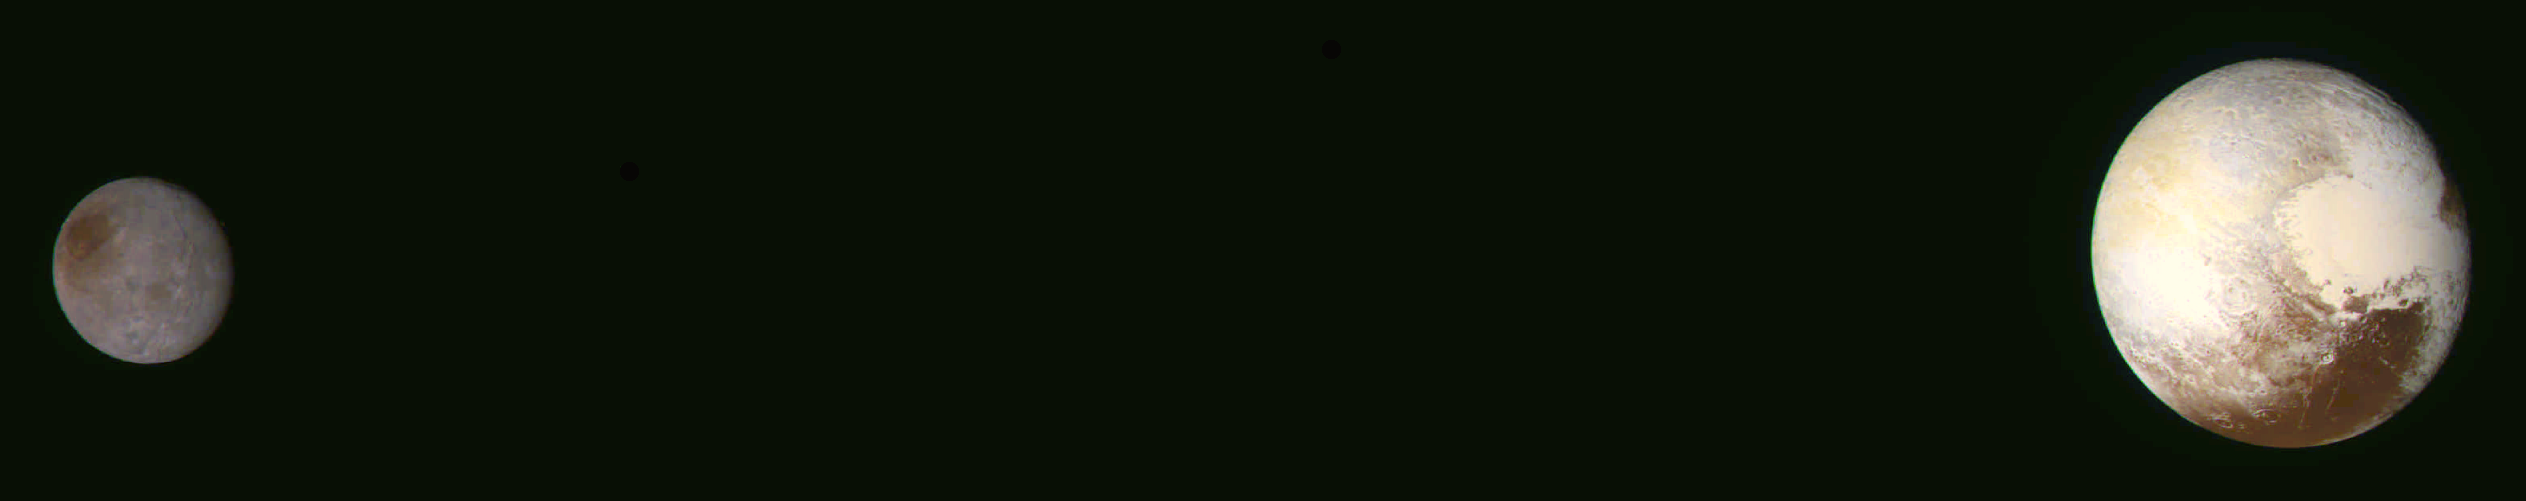

A Binary Planet in Color

Pluto and Charon are shown in enhanced color in this image, which is the highest-resolution color image of the pair so far returned to Earth by New Horizons. It was taken at 06:49 UT on July 14, 2015, five hours before Pluto closest approach, from a range of 150,000 miles (250,000 kilometers), with the spacecraft’s Ralph instrument.

The image highlights the contrasting appearance of the two worlds: Charon is mostly gray, with a dark reddish polar cap, while Pluto shows a wide variety of subtle color variations, including yellowish patches on the north polar cap and subtly contrasting colors for the two halves of Pluto’s “heart,” informally named Tombaugh Regio, seen in the upper right quadrant of the image.

In order to fit Pluto and Charon in the same frame in their correct relative positions, the image has been rotated so the north pole on both Pluto and Charon is pointing towards the upper left. The image was made with the blue, red, and near-infrared color filters of Ralph’s Multispectral Visible Imaging Camera, and shows colors that are similar, but not identical, to what would be seen with the human eye, which is sensitive to a narrower range of wavelengths.

The Johns Hopkins University Applied Physics Laboratory in Laurel, Maryland, designed, built, and operates the New Horizons spacecraft, and manages the mission for NASA’s Science Mission Directorate. The Southwest Research Institute, based in San Antonio, leads the science team, payload operations and encounter science planning. New Horizons is part of the New Frontiers Program managed by NASA’s Marshall Space Flight Center in Huntsville, Alabama.

Credit: NASA/Johns Hopkins University Applied Physics Laboratory/Southwest Research Institute